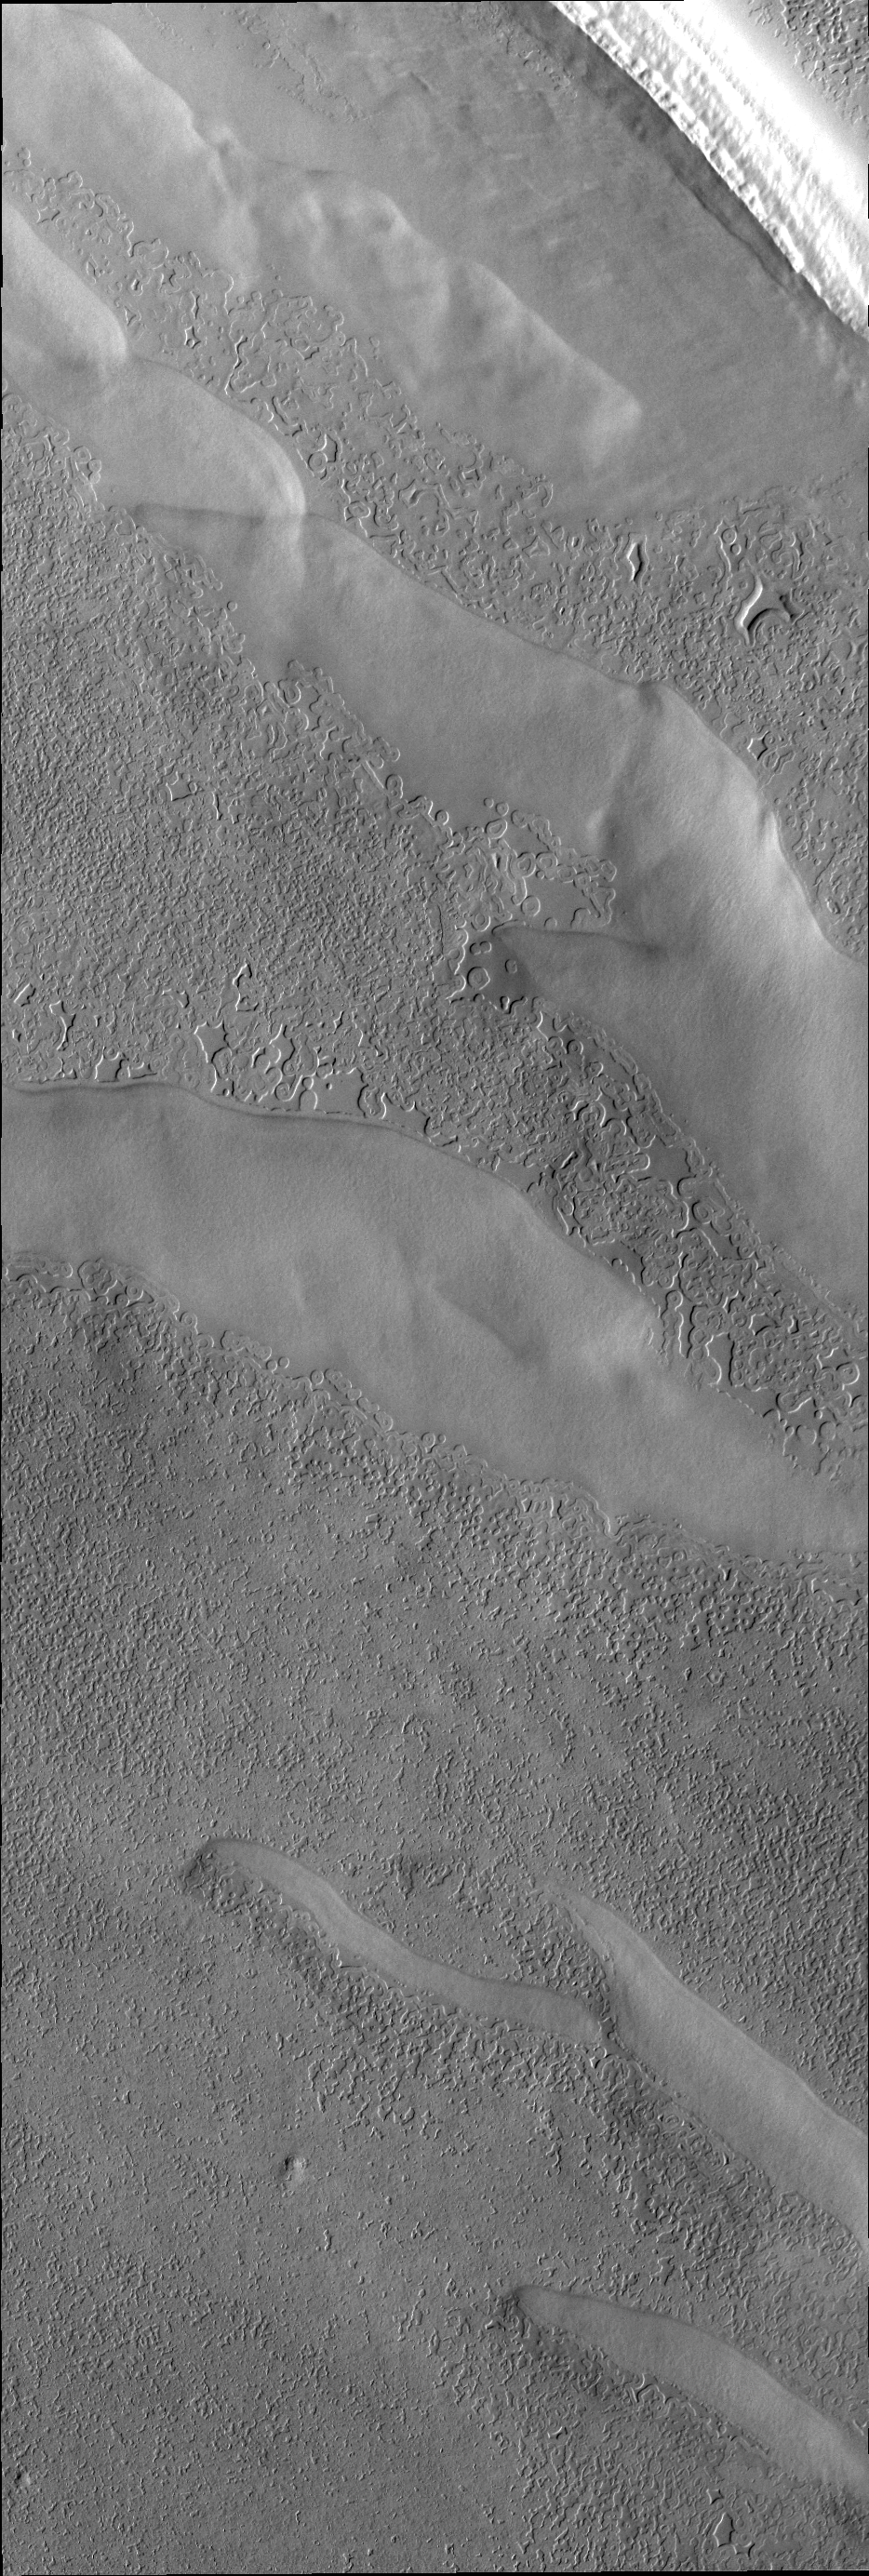

South Pole

Many different surface textures are found on the polar caps. This VIS images shows part of the surface of the south polar cap.

Credit: NASA/JPL/ASU